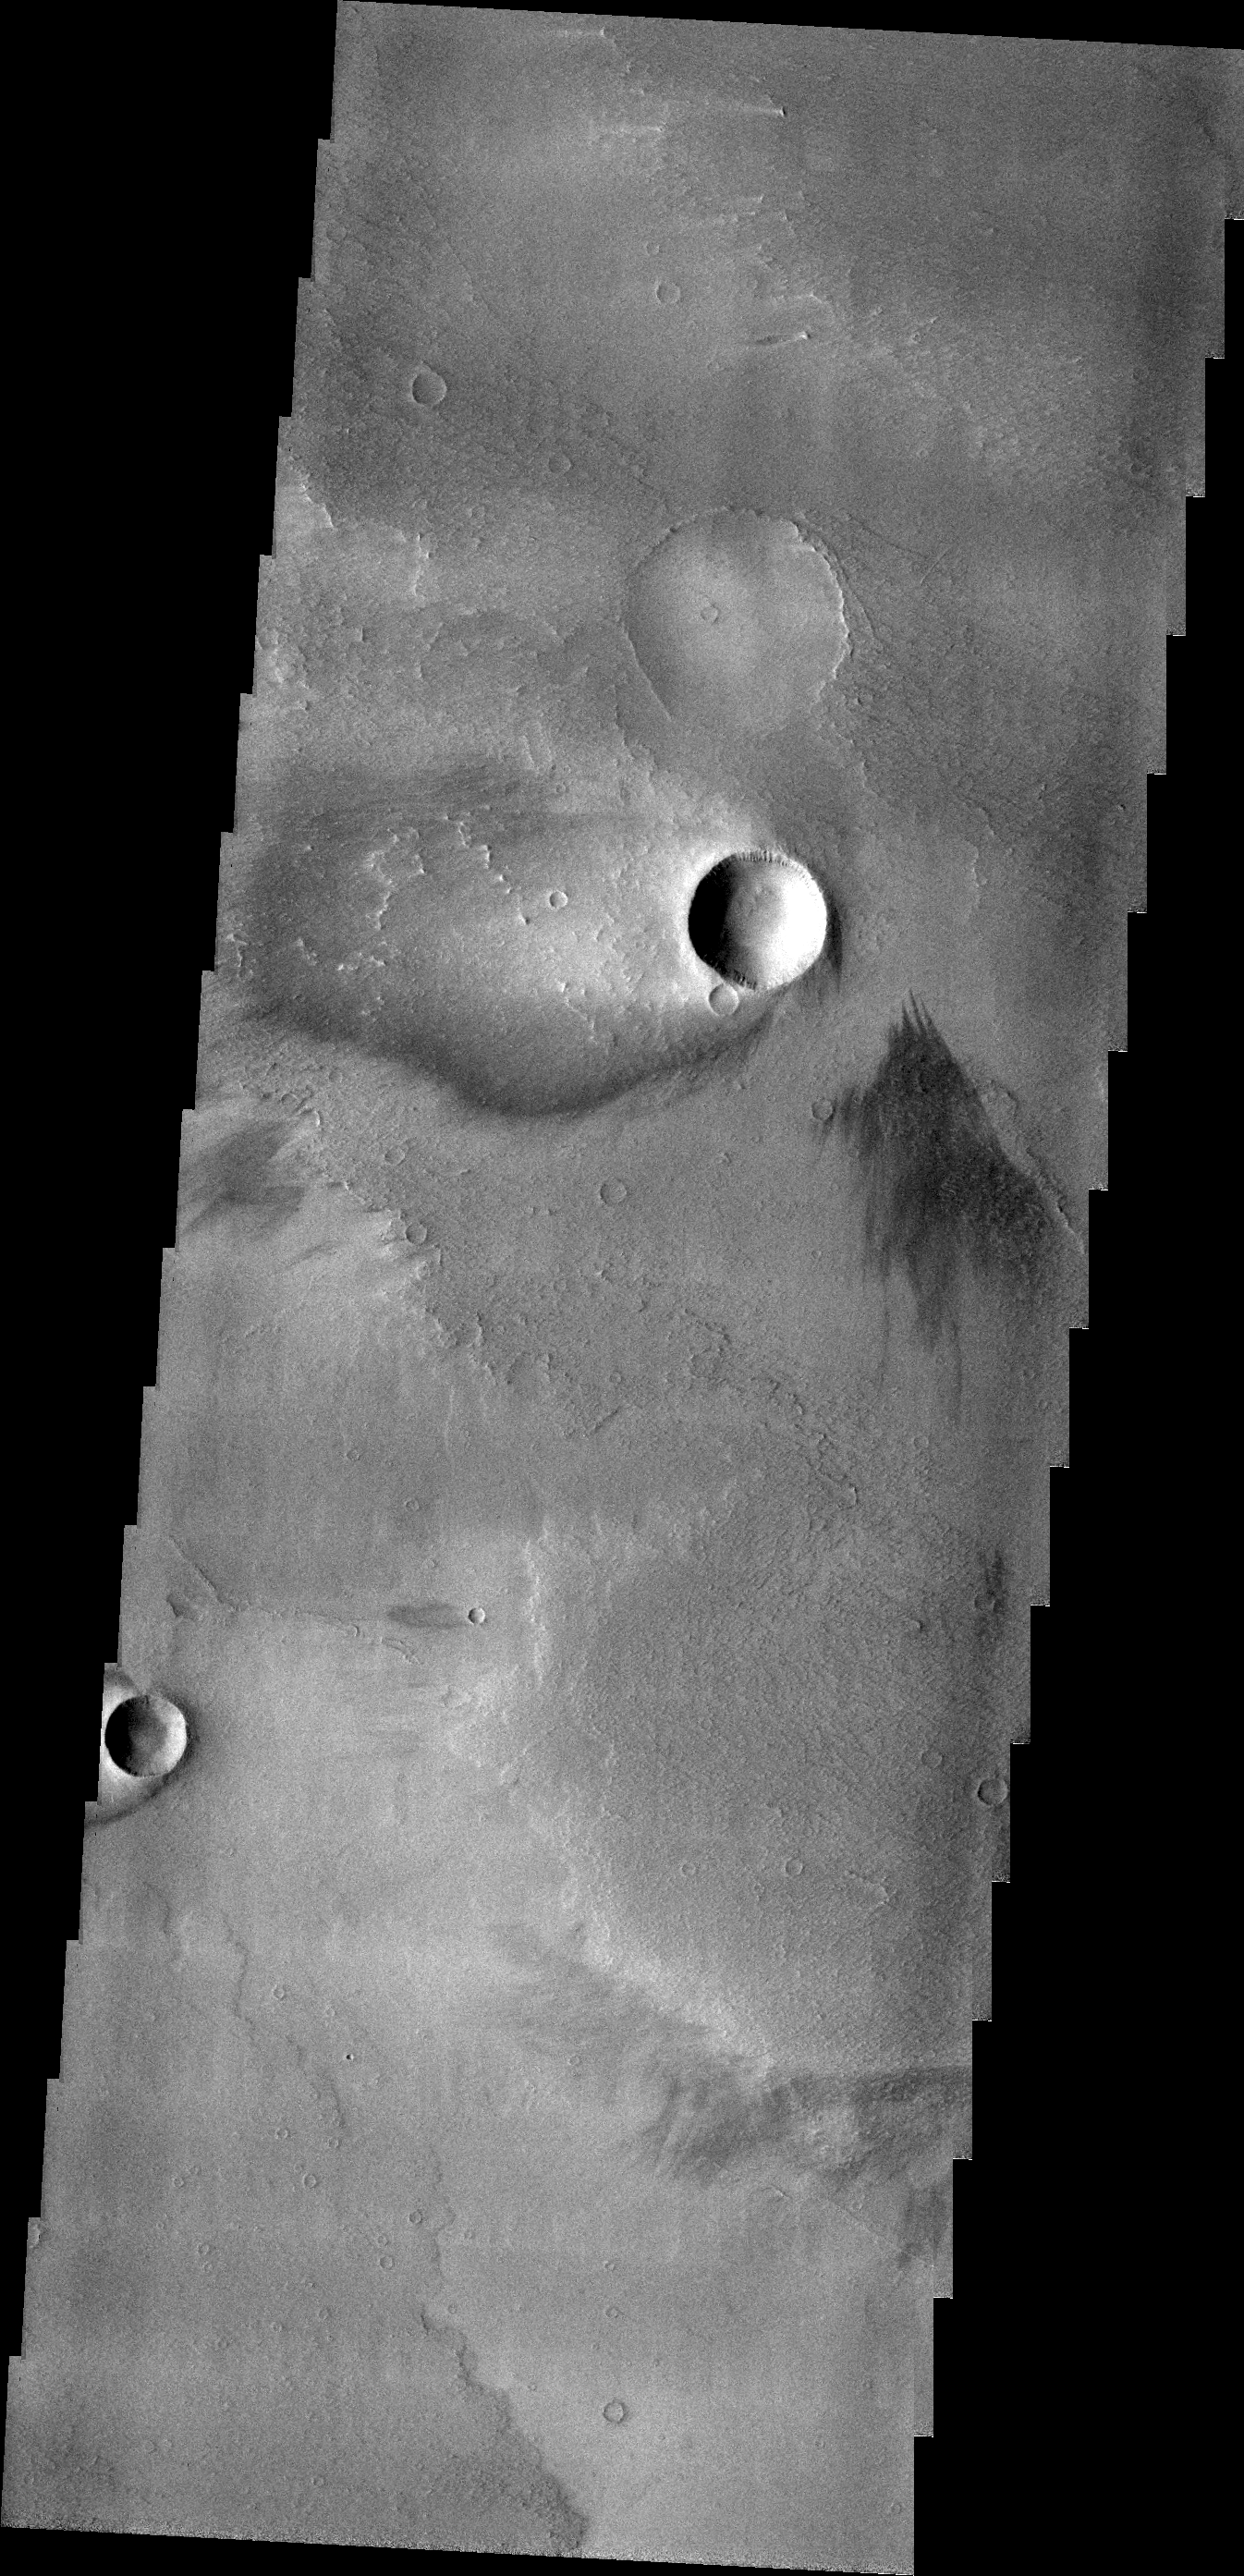

Windstreak

The windstreak in today’s VIS image is located on the volcanic flows of Daedalia Planum.

Credit: NASA/JPL/ASU